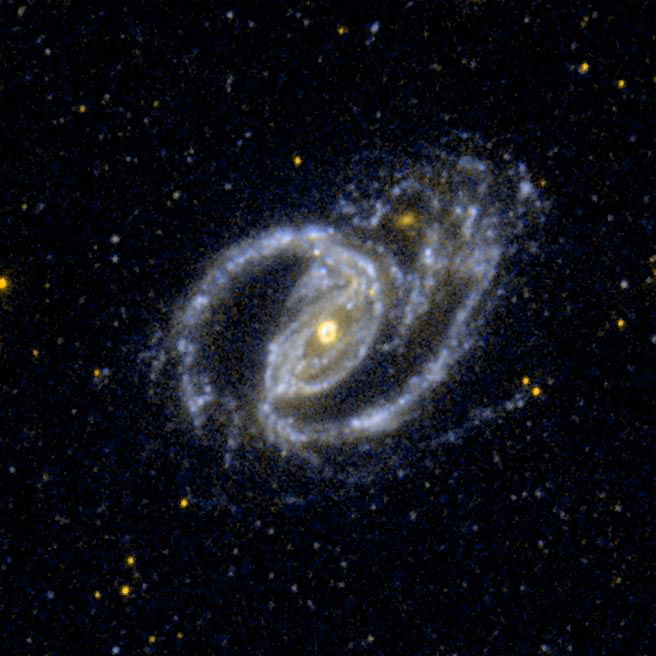

A Barred SpiralGalaxy, and the Small Elliptical Companion Galaxy NGC 1097A

Ultraviolet image of the interacting pair NGC 1097, a barred spiral galaxy, and the small elliptical companion galaxy NGC 1097A.

Credit: NASA/JPL-Caltech/SSC